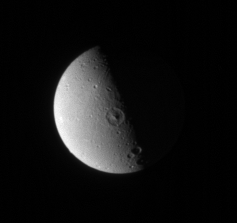

The Quiet Side

Dione’s leading hemisphere appears relatively smooth and placid here, compared to the fractured landscape on its trailing hemisphere.

See PIA08256 for a view of the trailing hemisphere.

Lit terrain seen here is on the leading hemisphere of Dione (1,126 kilometers, or 700 miles across). North is up.

The image was taken in visible light with the Cassini spacecraft narrow-angle camera on Jan. 19, 2007 at a distance of approximately 1.4 million kilometers (900,000 miles) from Dione. Image scale is 9 kilometers (5 miles) per pixel.

Credit: NASA/JPL/Space Science Institute